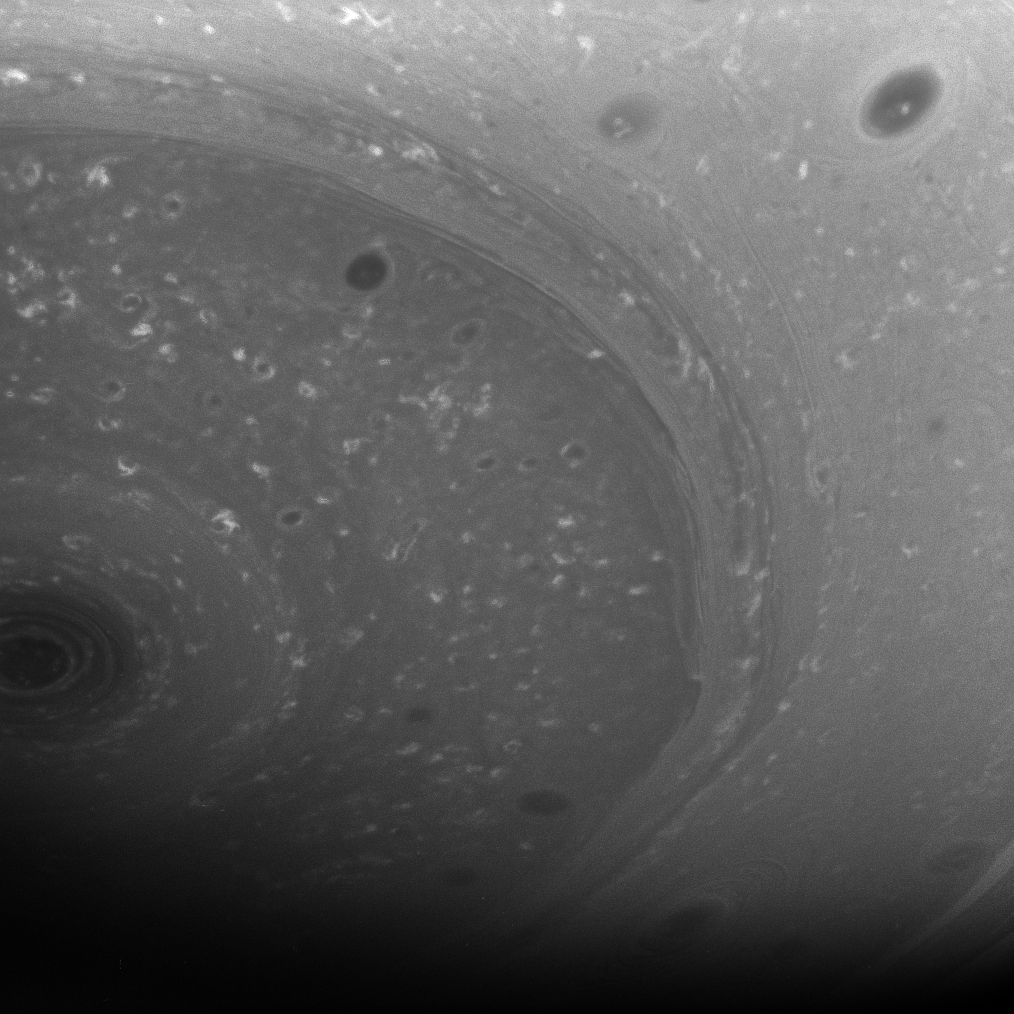

Dance of the Clouds

Myriad dark vortices, some large and some small, twirl in the high southern latitudes of Saturn. At left, the south polar vortex spins at the center of it all.

This view looks toward the planet’s southern hemisphere from about 47 degrees below the equator. The image was taken with the Cassini spacecraft wide-angle camera on June 23, 2008 using a spectral filter sensitive to wavelengths of infrared light centered at 939 nanometers. The view was acquired at a distance of approximately 468,000 kilometers (291,000 miles)

The Cassini-Huygens mission is a cooperative project of NASA, the European Space Agency and the Italian Space Agency. The Jet Propulsion Laboratory, a division of the California Institute of Technology in Pasadena, manages the mission for NASA’s Science Mission Directorate, Washington, D.C. The Cassini orbiter and its two onboard cameras were designed, developed and assembled at JPL. The imaging operations center is based at the Space Science Institute in Boulder, Colo.

Credit: NASA/JPL/Space Science Institute